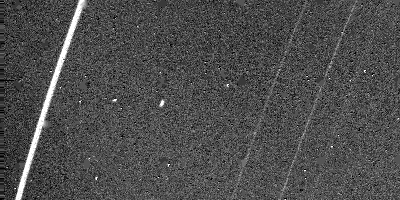

Rings of Uranus at 1.44 kilometers

The outer rings of Uranus are visible in this Voyager 2 image, obtained Jan. 23, 1986, from a distance of 1.44 million kilometers (890,000 miles). The outermost and brightest ring, called epsilon, is visible along with the fainter and narrower delta and gamma rings (from left). This clear-filter, 15-second exposure was shuttered by Voyager’s narrow-angle camera. The resolution of this image is about 15 km (9 mi). The epsilon ring is resolved into two bright components separated by a darker lane of material. Voyager scientists believe this is caused by a thinning of the ring material away from the edges of the ring. This image was part of a sequence of pictures designed to search for moons orbiting within the rings and responsible for their narrow appearance. One of two such “shepherd” moons discovered by Voyager — found Jan. 20 and designated 1986U7 — is visible as the elongated bright feature midway between the epsilon and delta rings. The moon appears elongated because its orbital motion smeared its image during the long exposure. The Voyager project is managed for NASA by the Jet Propulsion Laboratory.

Credit: NASA/JPL